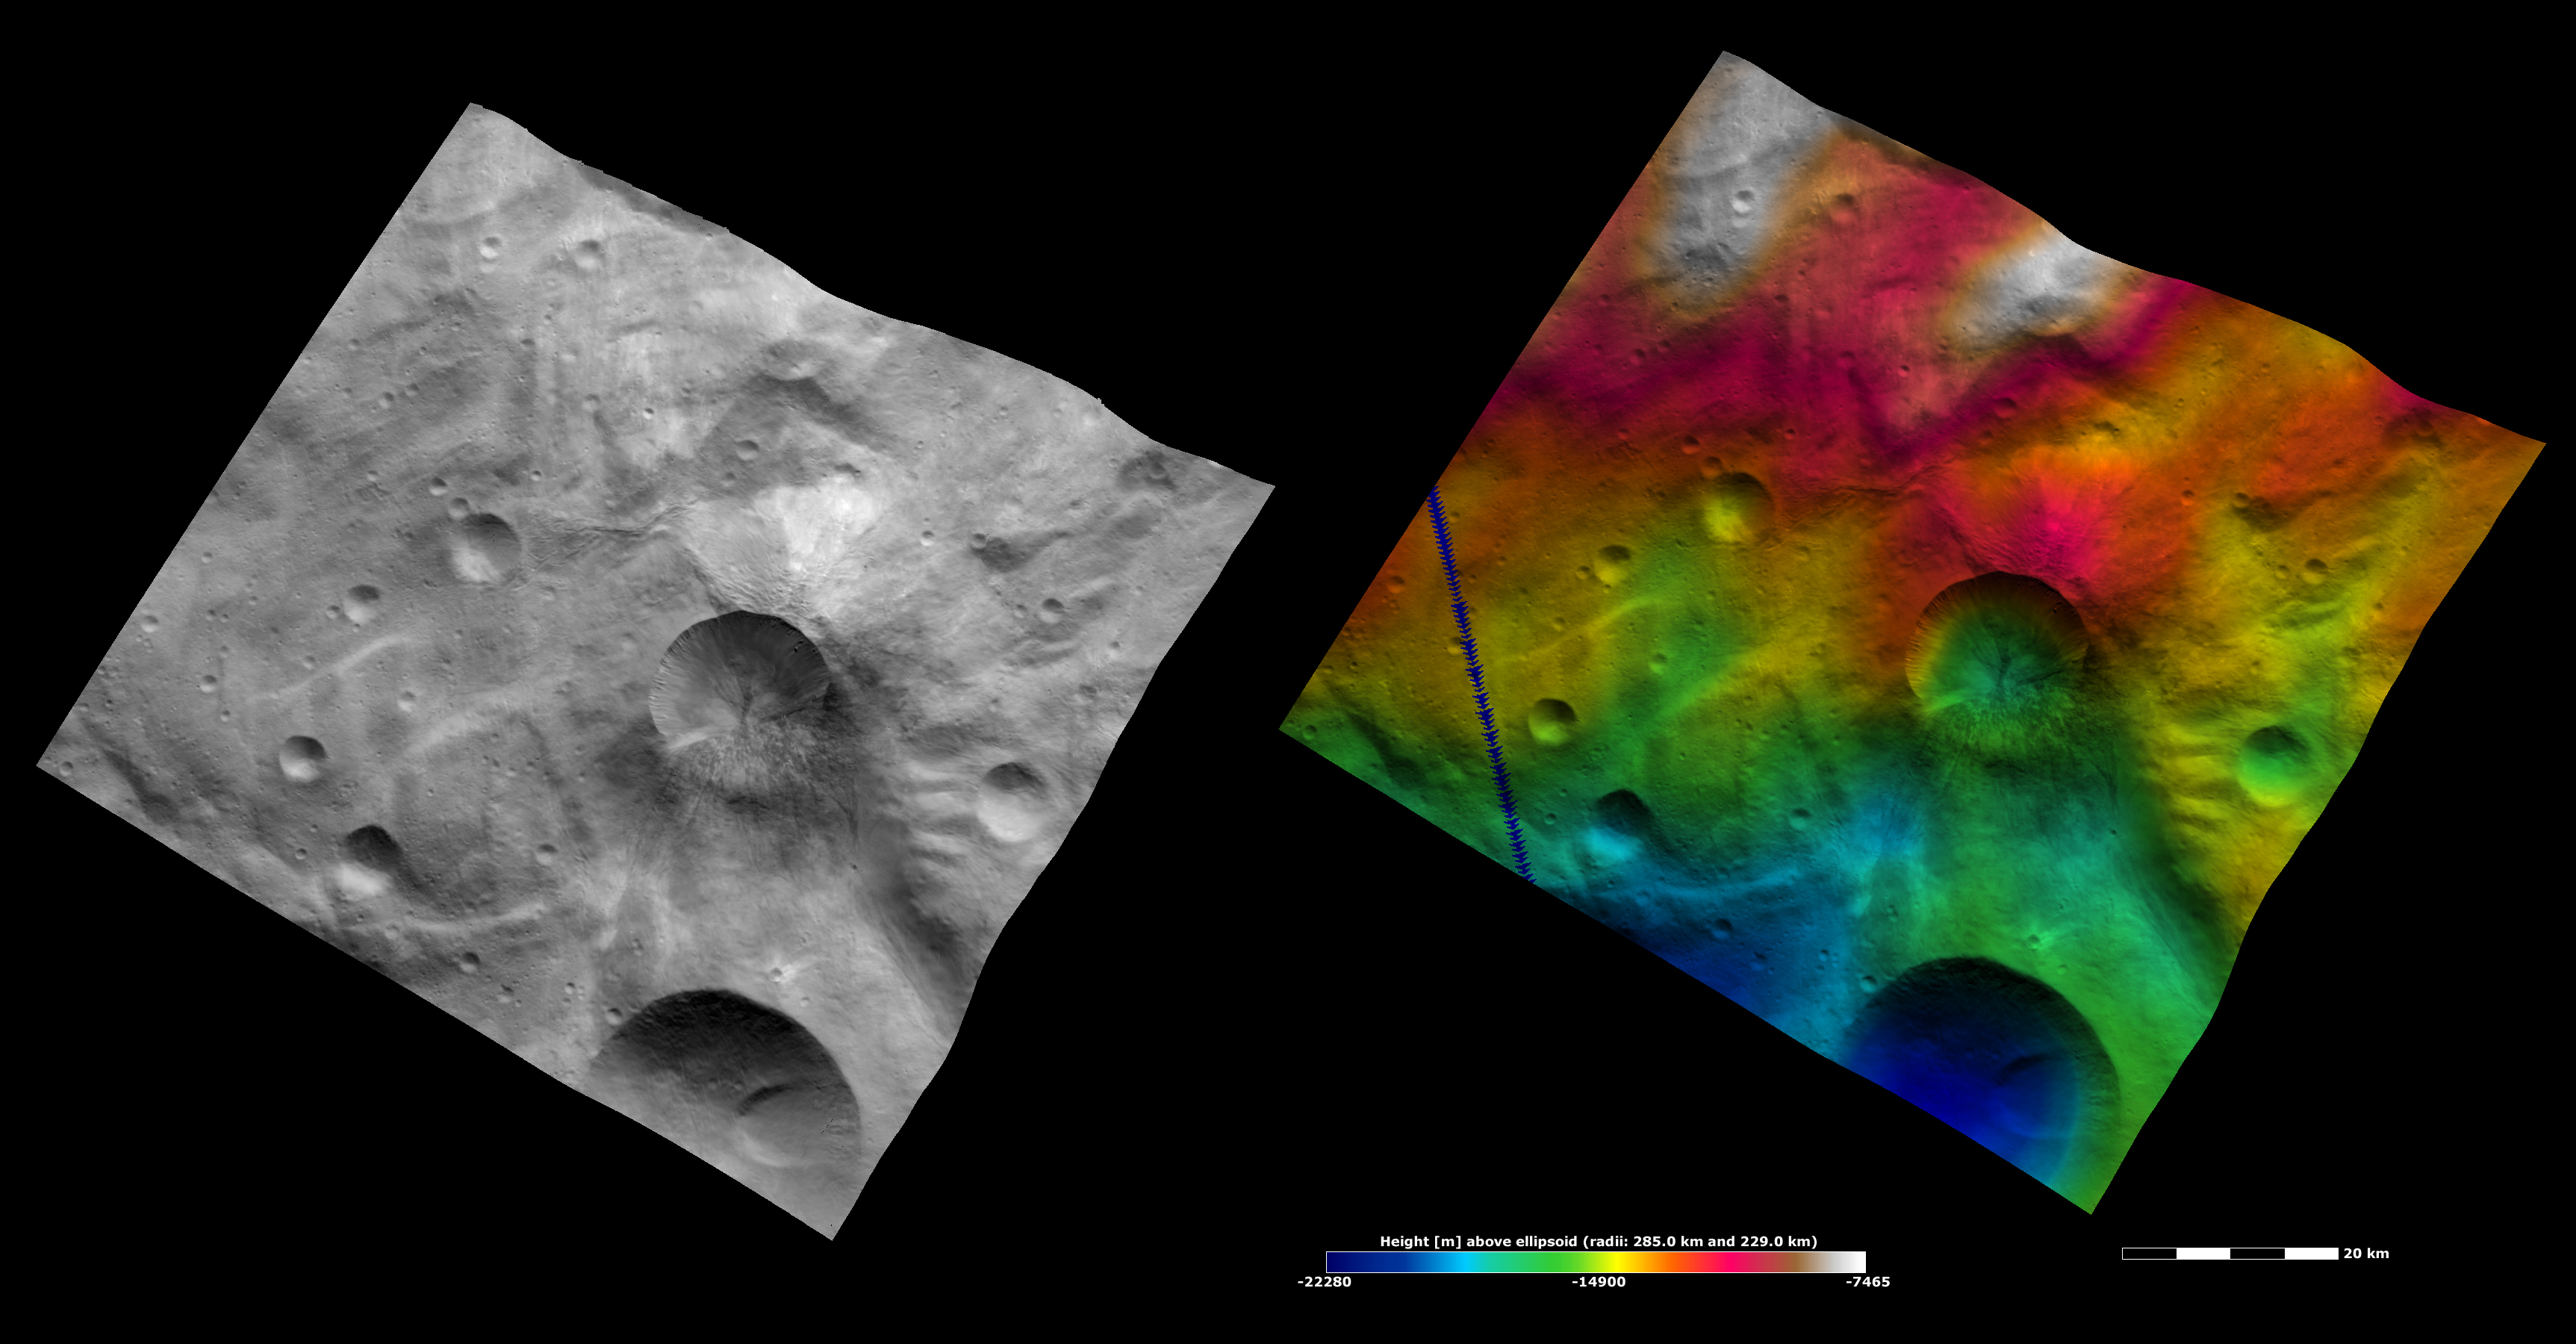

Apparent Brightness and Topography Images of Antonia Crater

The left-hand image is a Dawn FC (framing camera) image, which shows the apparent brightness of Vesta’s surface. The right-hand image is based on this apparent brightness image, which has had a color-coded height representation of the topography overlain onto it. The topography is calculated from a set of images that were observed from different viewing directions, which allows stereo reconstruction. The various colors correspond to the height of the area. The white and red areas in the topography image are the highest areas and the blue areas are the lowest areas. Antonia crater is the relatively large crater offset to the right of the center of the image. The top rim of Antonia crater is reasonably fresh and the bottom rim is relatively degraded. In the topography image it is clear that the side of the crater with the more degraded rim has a shallow slope because it is only color-coded in one color: green. The opposite side has a much steeper slope because it is color-coded in many colors. The degraded rim and shallower slope on one side of the crater are thought to have been formed by a landslide or a similar process.

These images are located in Vesta’s Tuccia quadrangle, in Vesta’s southern hemisphere. NASA’s Dawn spacecraft obtained the brightness image with its framing camera on Oct. 24, 2011. This image was taken through the camera’s clear filter. The distance to the surface of Vesta is 700 kilometers (435 miles) and the image has a resolution of about 70 meters (230 feet) per pixel. This image was acquired during the HAMO (high-altitude mapping orbit) phase of the mission. These images are lambert-azimuthal map projected.

The Dawn mission to Vesta and Ceres is managed by NASA’s Jet Propulsion Laboratory, a division of the California Institute of Technology in Pasadena, for NASA’s Science Mission Directorate, Washington D.C. UCLA is responsible for overall Dawn mission science. The Dawn framing cameras have been developed and built under the leadership of the Max Planck Institute for Solar System Research, Katlenburg-Lindau, Germany, with significant contributions by DLR German Aerospace Center, Institute of Planetary Research, Berlin, and in coordination with the Institute of Computer and Communication Network Engineering, Braunschweig. The framing camera project is funded by the Max Planck Society, DLR, and NASA/JPL.

Credit: NASA/JPL-Caltech/UCLA/MPS/DLR/IDA